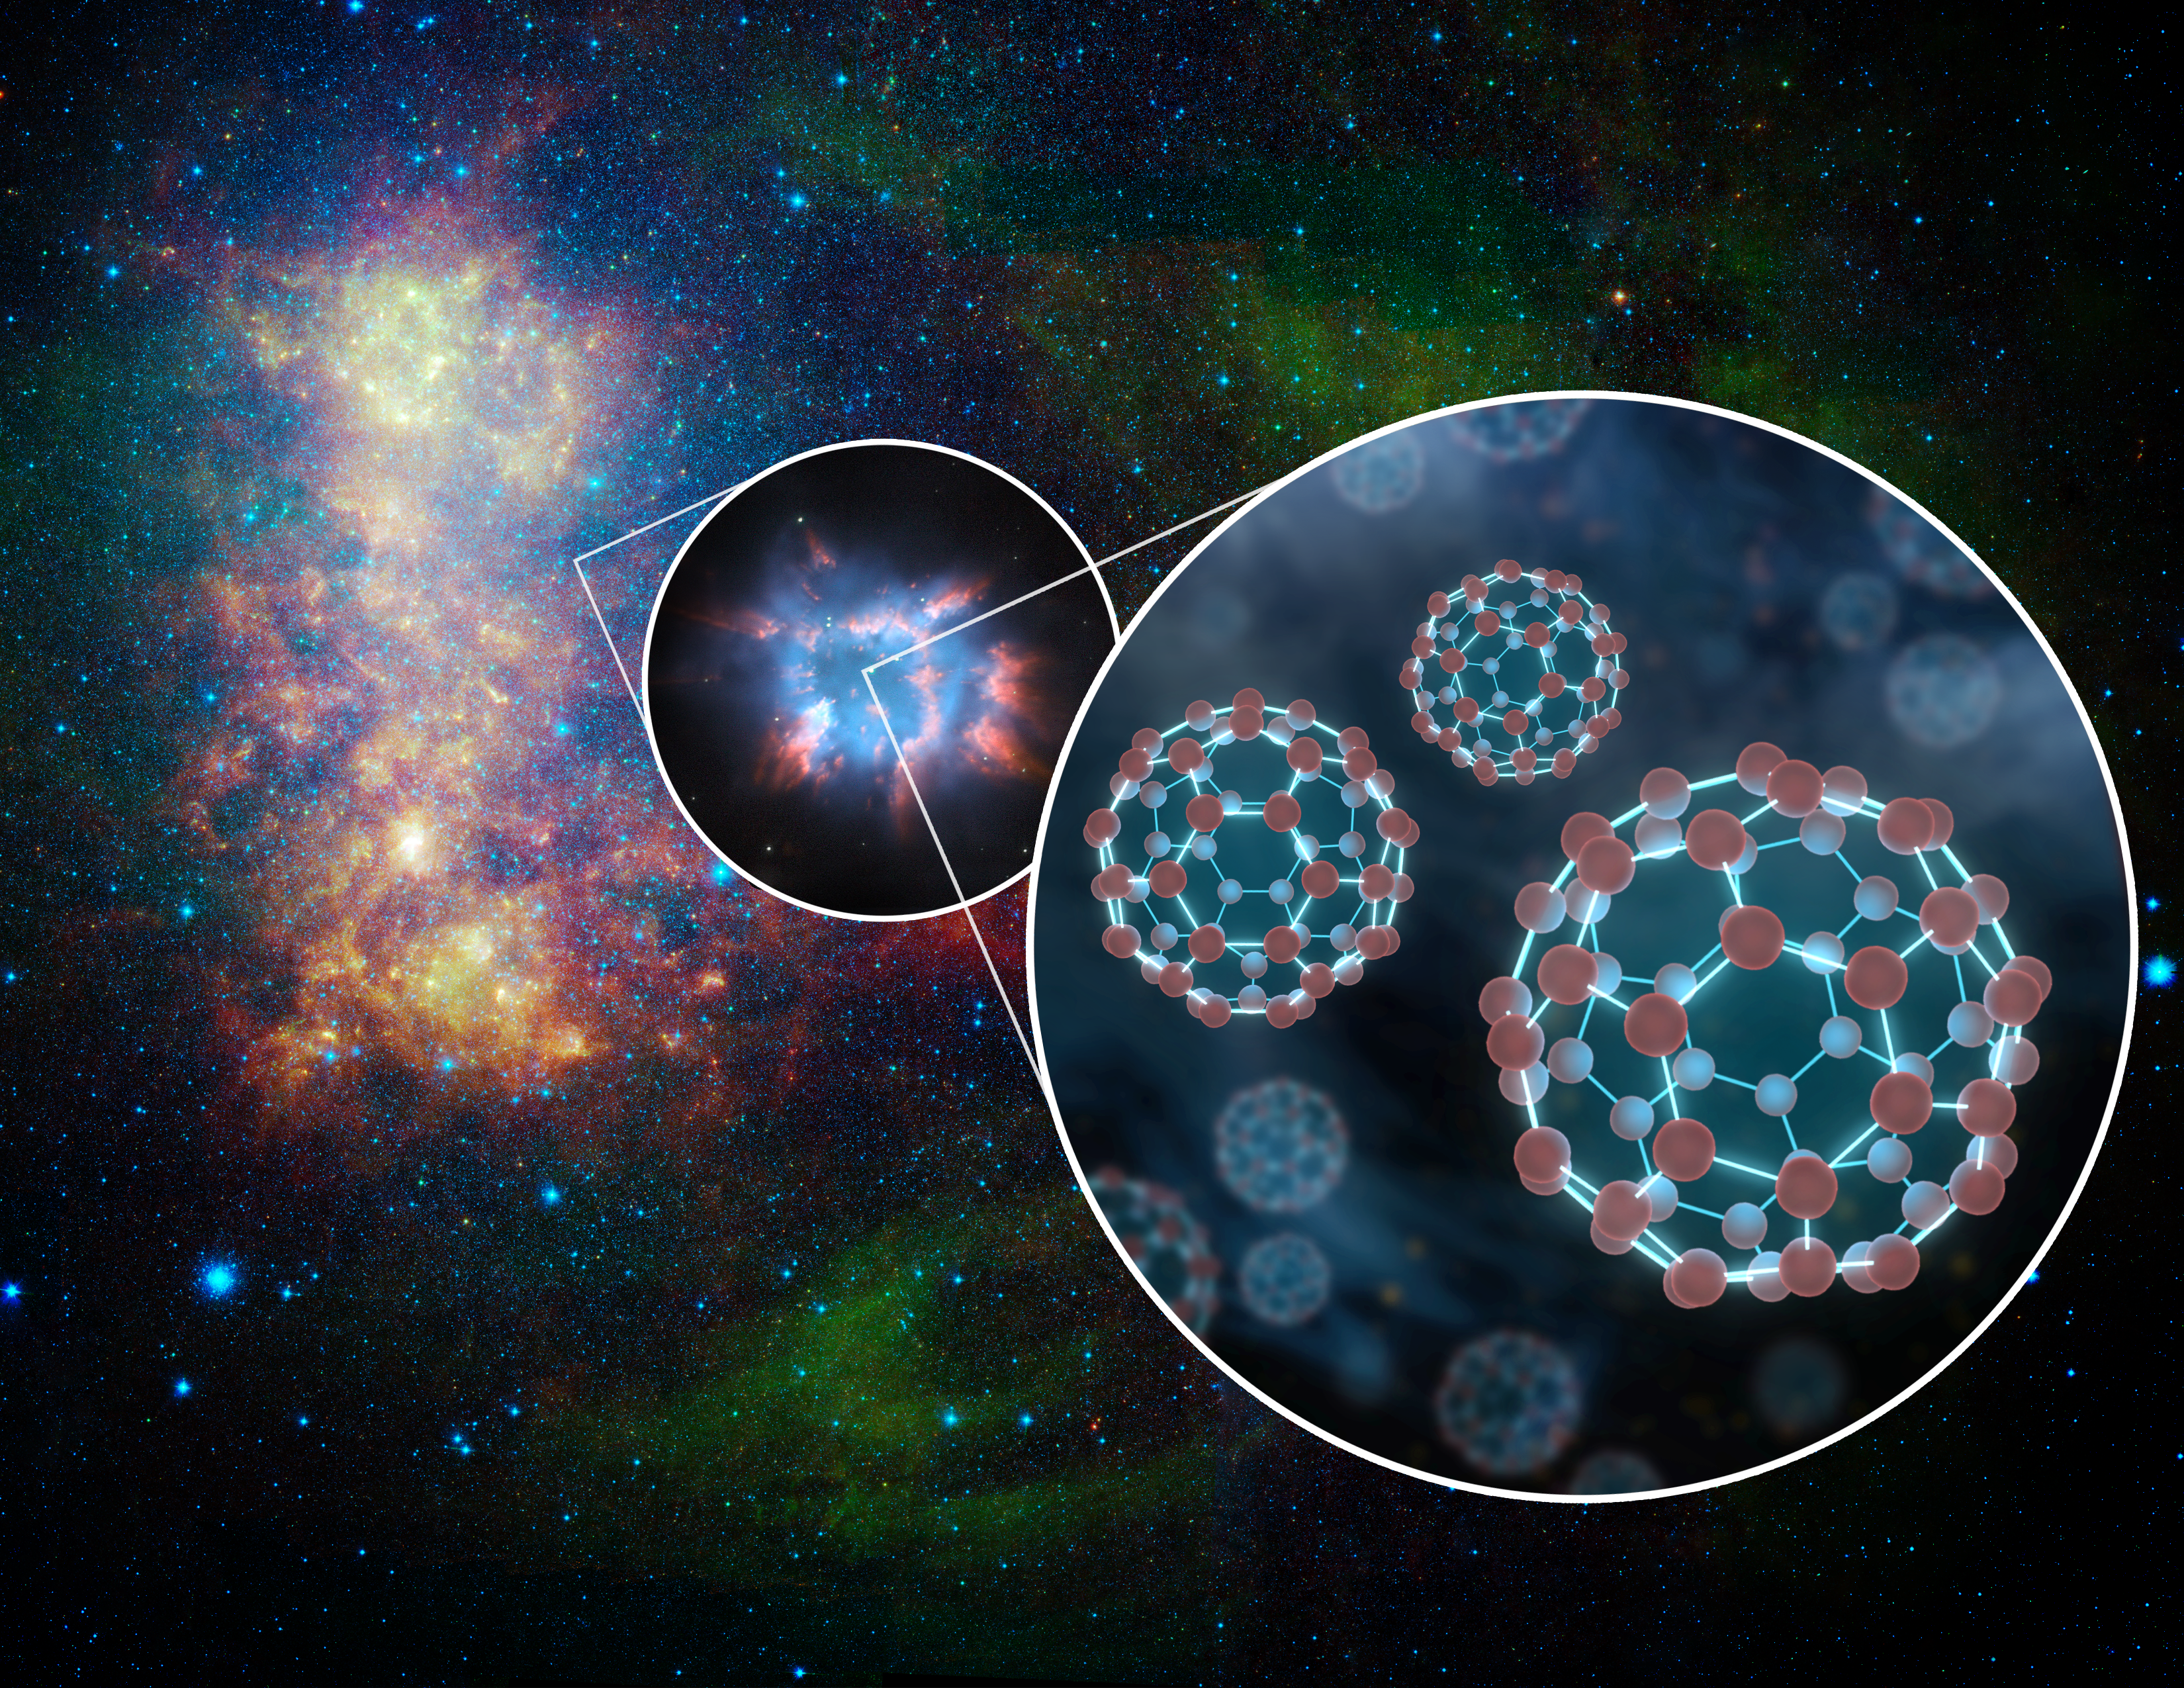

Extragalactic Space Balls (Artist Concept)

For the first time, NASA’s Spitzer Space Telescope has detected little spheres of carbon, called buckyballs, in a galaxy beyond our Milky Way galaxy. The space balls were detected in a dying star, called a planetary nebula, within the nearby galaxy, the Small Magellanic Cloud. What’s more, huge quantities were found — the equivalent in mass to 15 of our moons.

An infrared photo of the Small Magellanic Cloud taken by Spitzer is shown here in this artist’s illustration, with two callouts. The middle callout shows a magnified view of an example of a planetary nebula, and the right callout shows an even further magnified depiction of buckyballs, which consist of 60 carbon atoms arranged like soccer balls.

In July 2010, astronomers reported using Spitzer to find the first confirmed proof of buckyballs. Since then, Spitzer has detected the molecules again in our own galaxy — as well as in the Small Magellanic Cloud.

Credit: NASA/JPL-Caltech